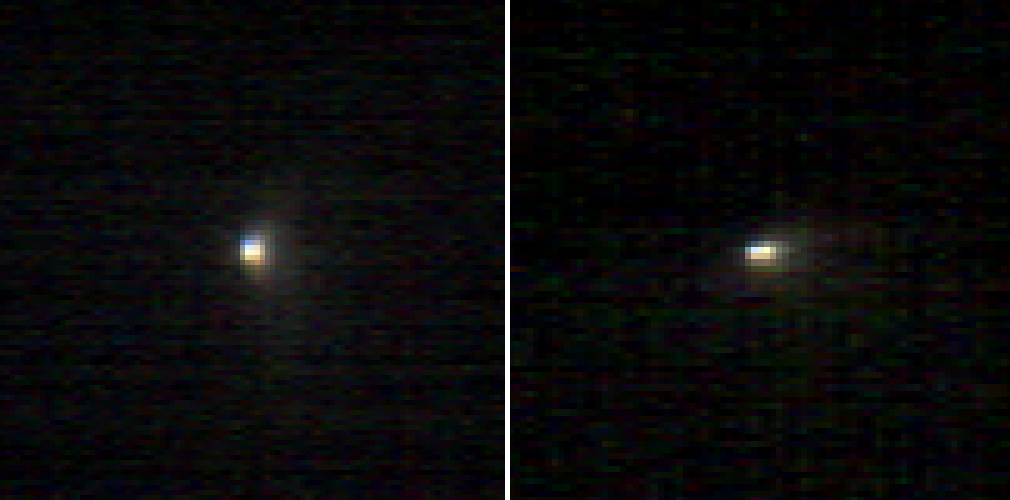

Images From Mars-Orbiting Spectrometer Show Comet’s Coma

These two infrared images of comet C/2013 A1 Siding Spring were taken by the Compact Reconnaissance Imaging Spectrometer for Mars (CRISM) aboard NASA’s Mars Reconnaissance Orbiter on Oct. 19, 2014. Comet Siding Spring — an Oort Cloud comet that may contain material from the formation of the solar system some 4.6 billion years ago — was making its first voyage through the inner solar system. CRISM and many other instruments and spacecraft combined to provide an unprecedented data set for an Oort Cloud comet.

CRISM acquired the first image (left) at 11:16 a.m. PDT (2:16 pm EDT) on Oct. 19, just prior to the comet’s closest approach to Mars at 11:27 a.m. PDT (2:27 pm EDT), when it came within roughly 88,000 miles (141,000 kilometers) of the planet. The second image was taken 37 minutes later. The comet — traveling at approximately 34 miles per second (55 kilometers per second) — had traversed one-third of the way across the Martian sky between those imaging times. The scale of the left image is approximately two and a half miles (four kilometers) per pixel; for the right image, it is about three miles (five kilometers) per pixel. The images, which have had brightness and color enhancements, provide very different perspectives on this intriguing comet.

The images show the inner part of the cloud of dust, called the coma, that is generated around the nucleus by the warmth of the sun. The solid nucleus itself is not resolved. CRISM observed 107 different wavelengths of light in each pixel. Here, only three colors are shown. Researchers think the appearance of color variations in the inner coma could be due to the properties of the comet’s dust, possibly dust grain size or composition. The full spectra will be analyzed to better understand the reason for the color variations.

CRISM is one of six instruments on NASA’s Mars Reconnaissance Orbiter. The Johns Hopkins University Applied Physics Laboratory in Laurel, Maryland, provided and operates CRISM. NASA’s Jet Propulsion Laboratory, a division of the California Institute of Technology, Pasadena, manages the Mars Reconnaissance Orbiter Project for NASA’s Science Mission Directorate, Washington. Lockheed Martin Space Systems, Denver, built the orbiter and supports its operations.

Credit: NASA/JPL-Caltech/JHUAPL